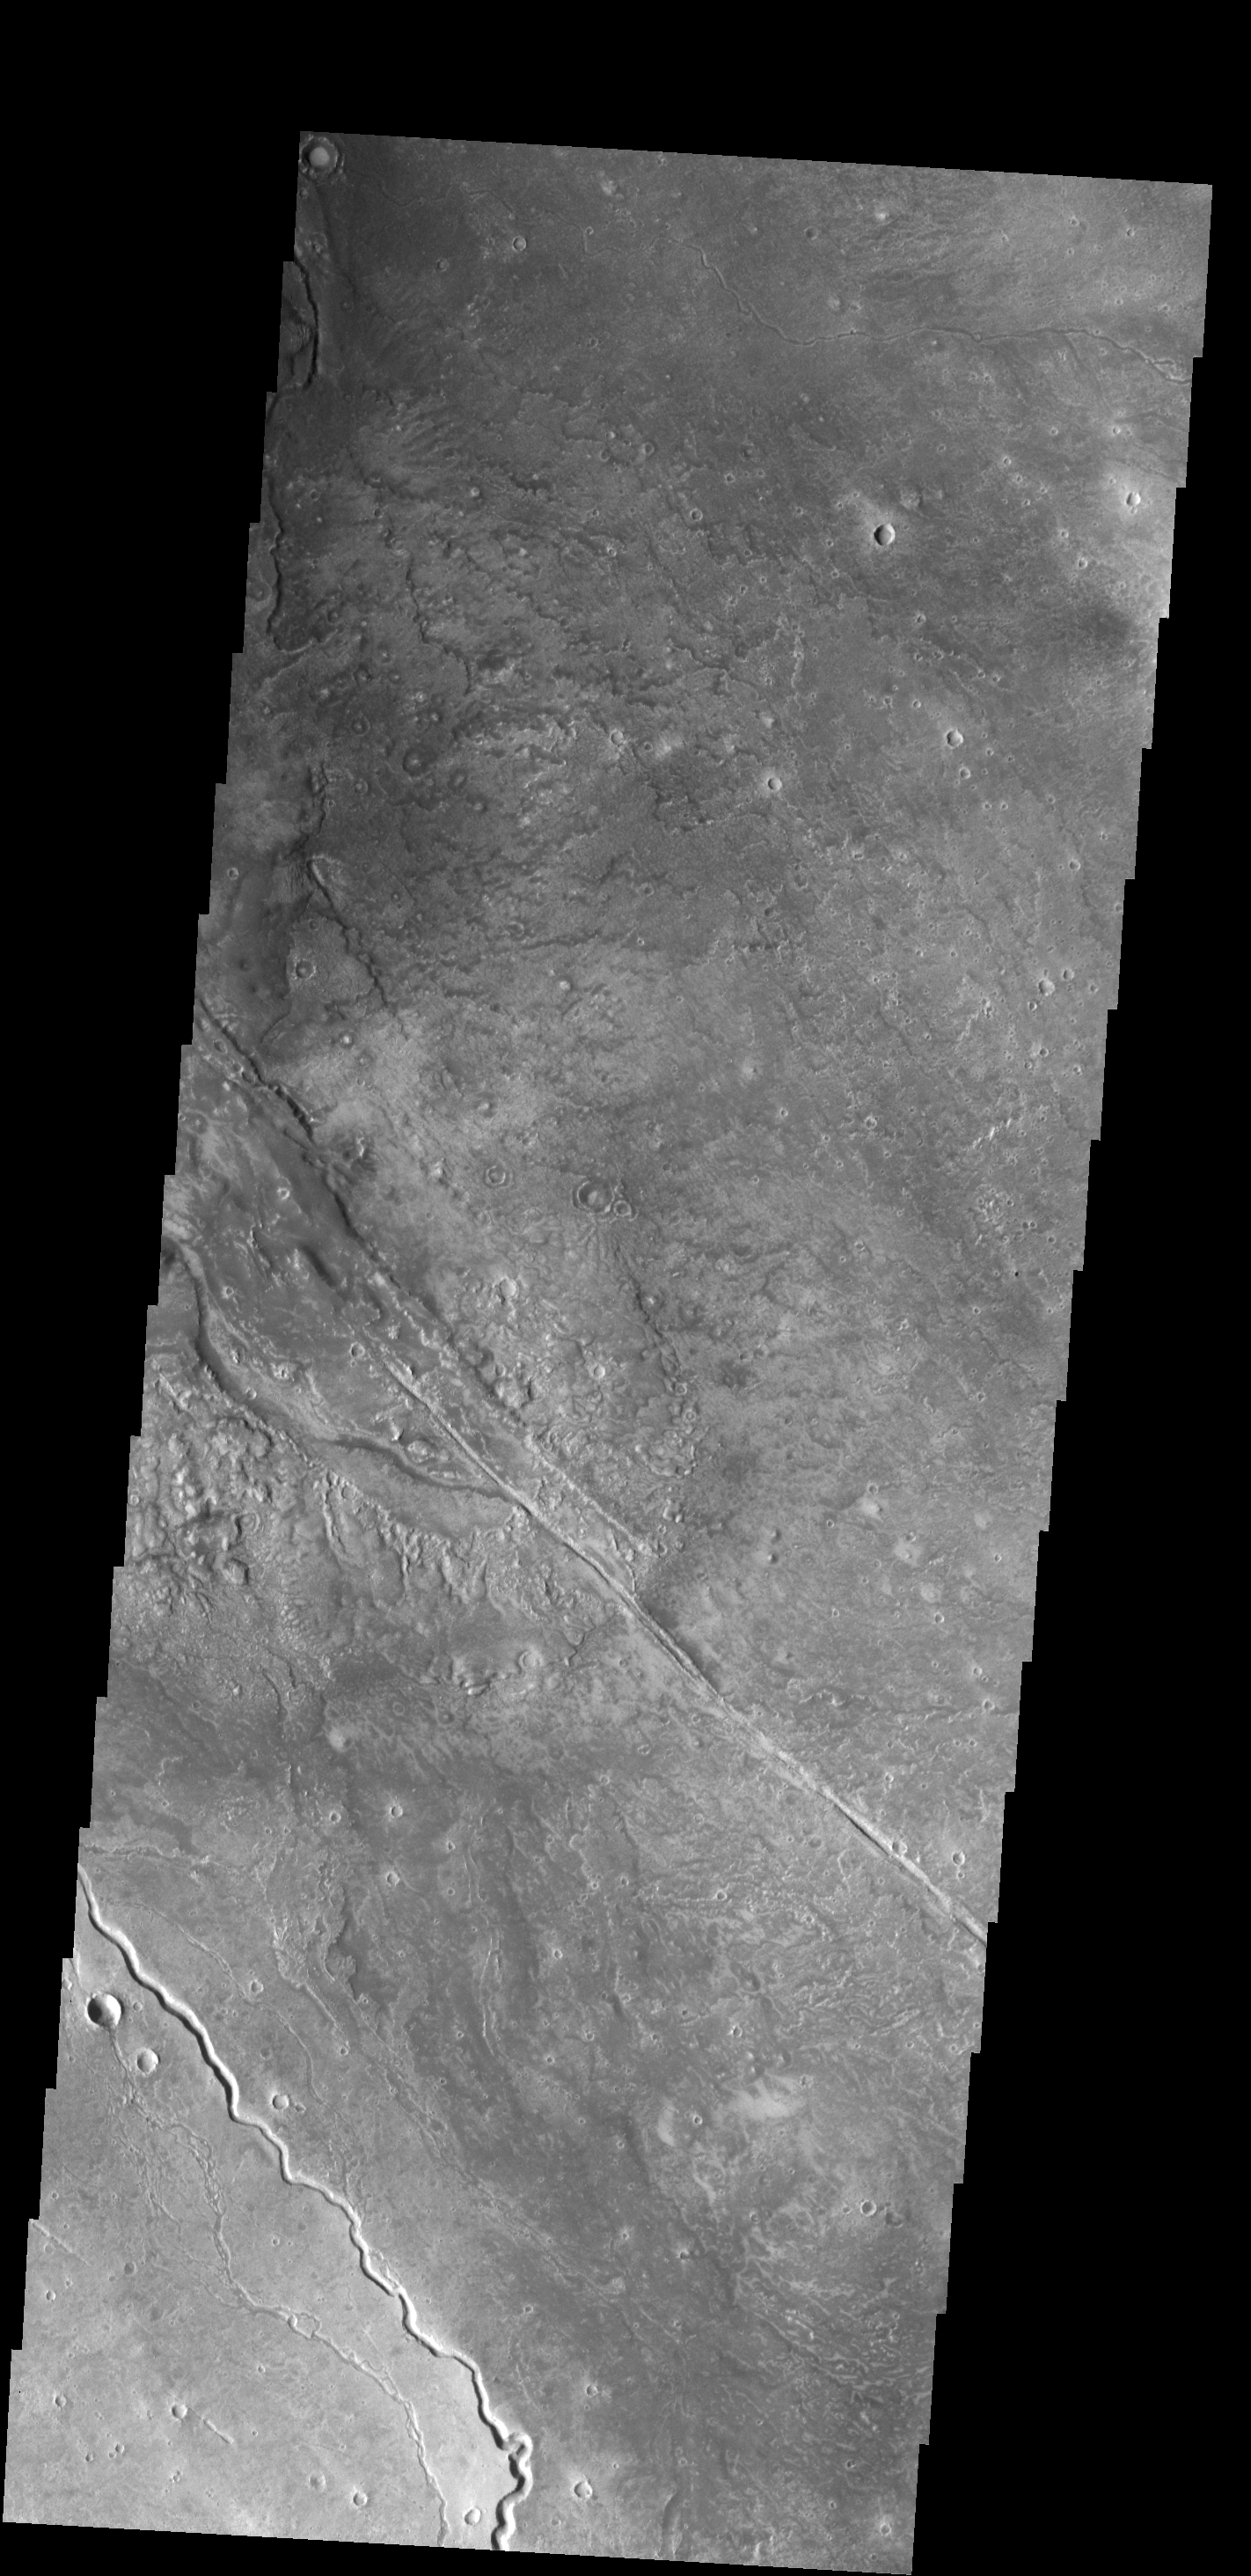

Channels

This image shows several of the channels located in the Elysium Mons volcanic complex. It is likely that these channels were formed by lava flow rather than water.

Credit: NASA/JPL-Caltech/ASU